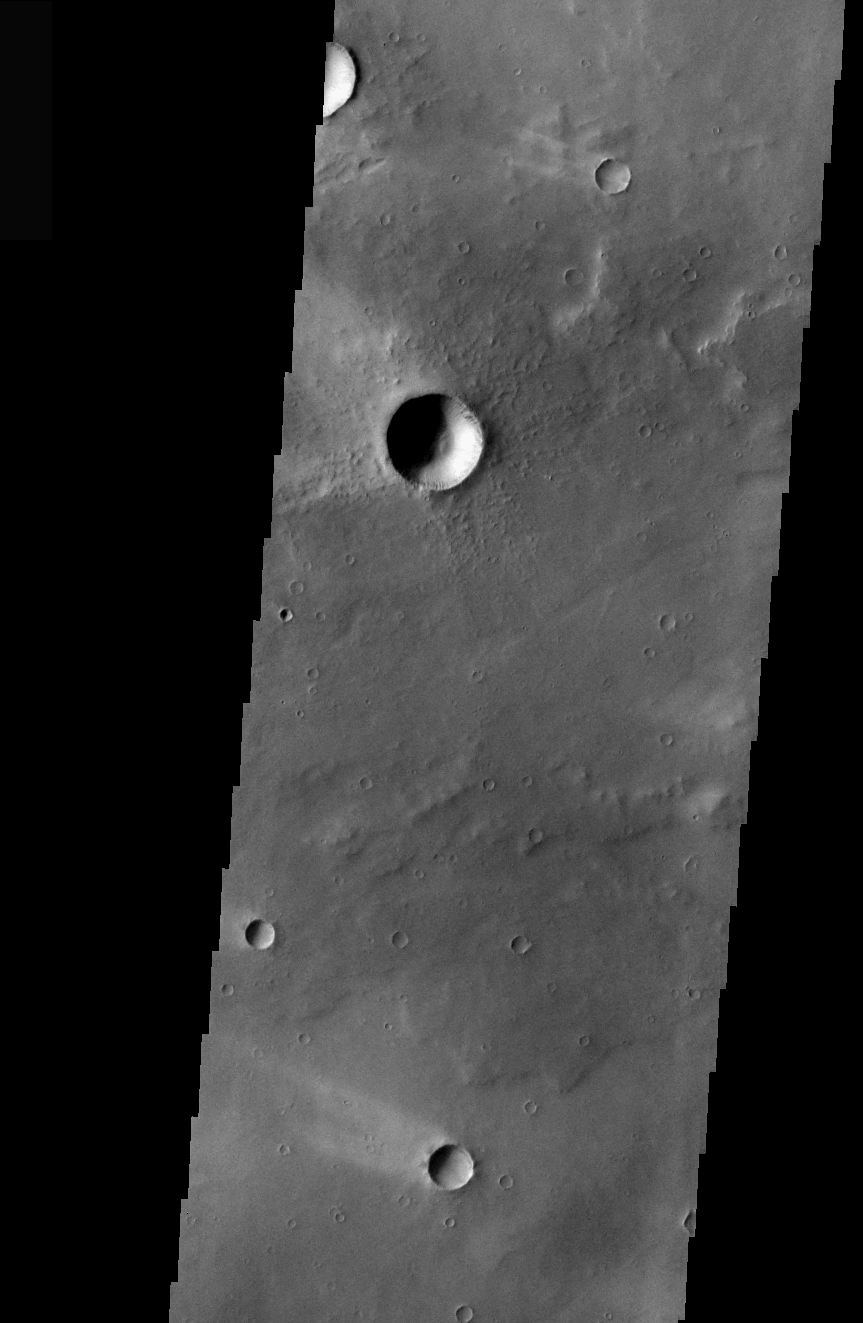

Elysium Windstreaks

Windstreaks are features caused by the interaction of wind and topographic landforms. The raised rims and bowls of impact craters causes a complex interaction such that the wind vortex in the lee of the crater can both scour away the surface dust and deposit it back in the center of the lee. If you look closely, you will see evidence of this in a darker “rim” enclosing a brighter interior.

These windstreaks are located on the lava flows of the Elysium volcanic complex.

Image information: VIS instrument. Latitude 22.7, Longitude 136.6 East (223.4 West). 36 meter/pixel resolution.

Note: this THEMIS visual image has not been radiometrically nor geometrically calibrated for this preliminary release. An empirical correction has been performed to remove instrumental effects. A linear shift has been applied in the cross-track and down-track direction to approximate spacecraft and planetary motion. Fully calibrated and geometrically projected images will be released through the Planetary Data System in accordance with Project policies at a later time.

NASA’s Jet Propulsion Laboratory manages the 2001 Mars Odyssey mission for NASA’s Office of Space Science, Washington, D.C. The Thermal Emission Imaging System (THEMIS) was developed by Arizona State University, Tempe, in collaboration with Raytheon Santa Barbara Remote Sensing. The THEMIS investigation is led by Dr. Philip Christensen at Arizona State University. Lockheed Martin Astronautics, Denver, is the prime contractor for the Odyssey project, and developed and built the orbiter. Mission operations are conducted jointly from Lockheed Martin and from JPL, a division of the California Institute of Technology in Pasadena.

Credit: NASA/JPL/Arizona State University